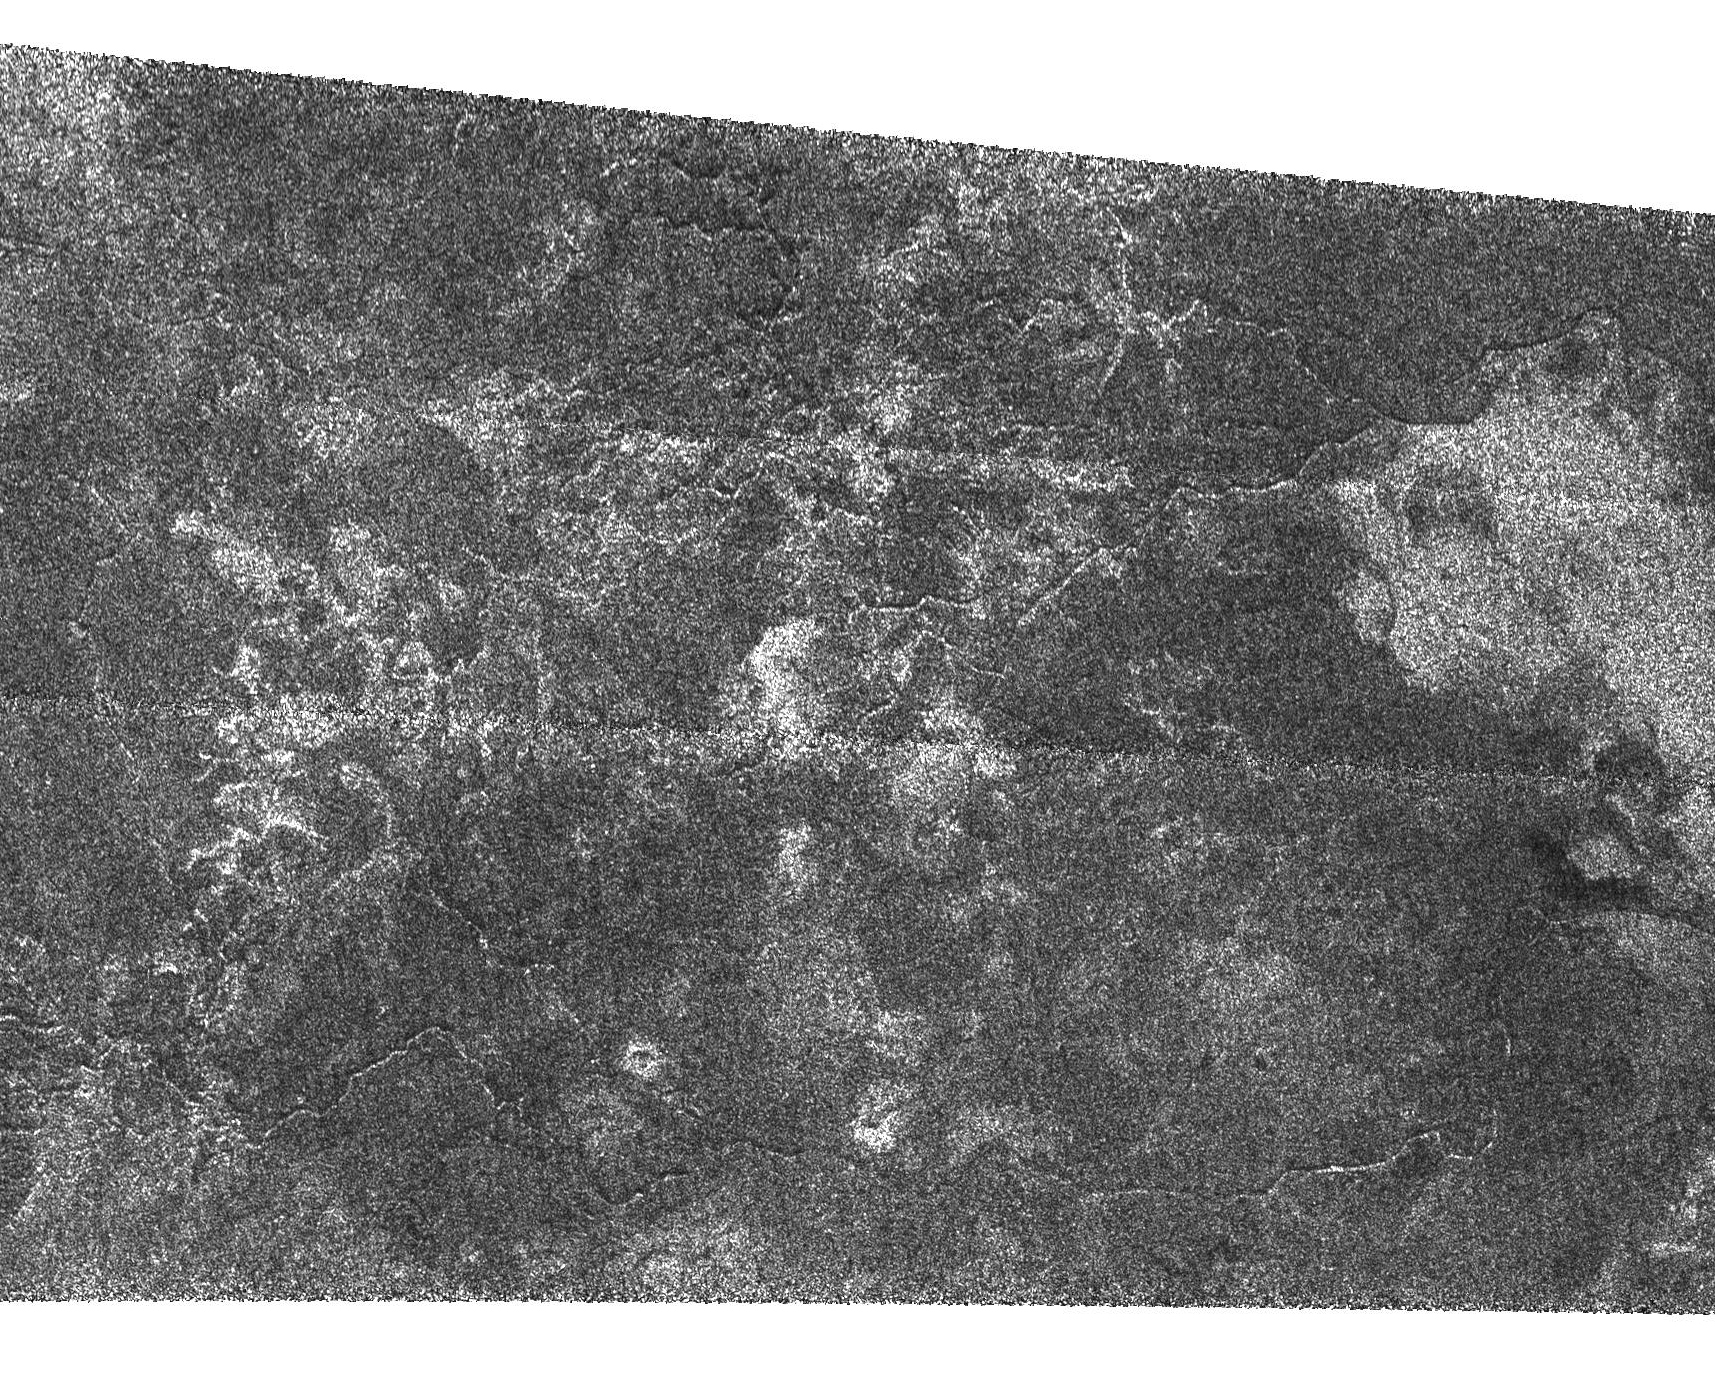

Canyonlands of Titan

Fluids have flowed and cut these deeply-incised channels into the icy surface of Titan as seen in this Synthetic Aperture Radar image. The channels are roughly 1 kilometer across (0.6 miles) and perhaps 200 meters deep (650 feet); some can be traced as far as 200 kilometers (120 miles). Many of them have angular segments suggesting they may follow faults in Titan’s crust.

Taken together with the two other radar passes (October 2004 and February 2005), these very high resolution images have identified at least two distinct types of drainage and channel formation on Titan. The style shown in this image consists of long valleys following angular patterns without many tributaries, suggesting that fluids flow over great distances. By contrast, (PIA03565) shows channels that form a denser network that might indicate rainfall.

This Cassini radar image was acquired as a part of the Titan flyby observations taken on Sept. 7, 2005, from a distance of about 2,000 kilometers (1,250 miles). The area is located at about 55 degrees south latitude, 7.5 degrees west longitude and extends over 300 kilometers (186 miles) right to left.

The Cassini-Huygens mission is a cooperative project of NASA, the European Space Agency and the Italian Space Agency. The Jet Propulsion Laboratory, a division of the California Institute of Technology in Pasadena, manages the mission for NASA’s Science Mission Directorate, Washington, D.C. The Cassini orbiter was designed, developed and assembled at JPL. The radar instrument was built by JPL and the Italian Space Agency, working with team members from the United States and several European countries.

Credit: NASA/JPL-Caltech/ASI